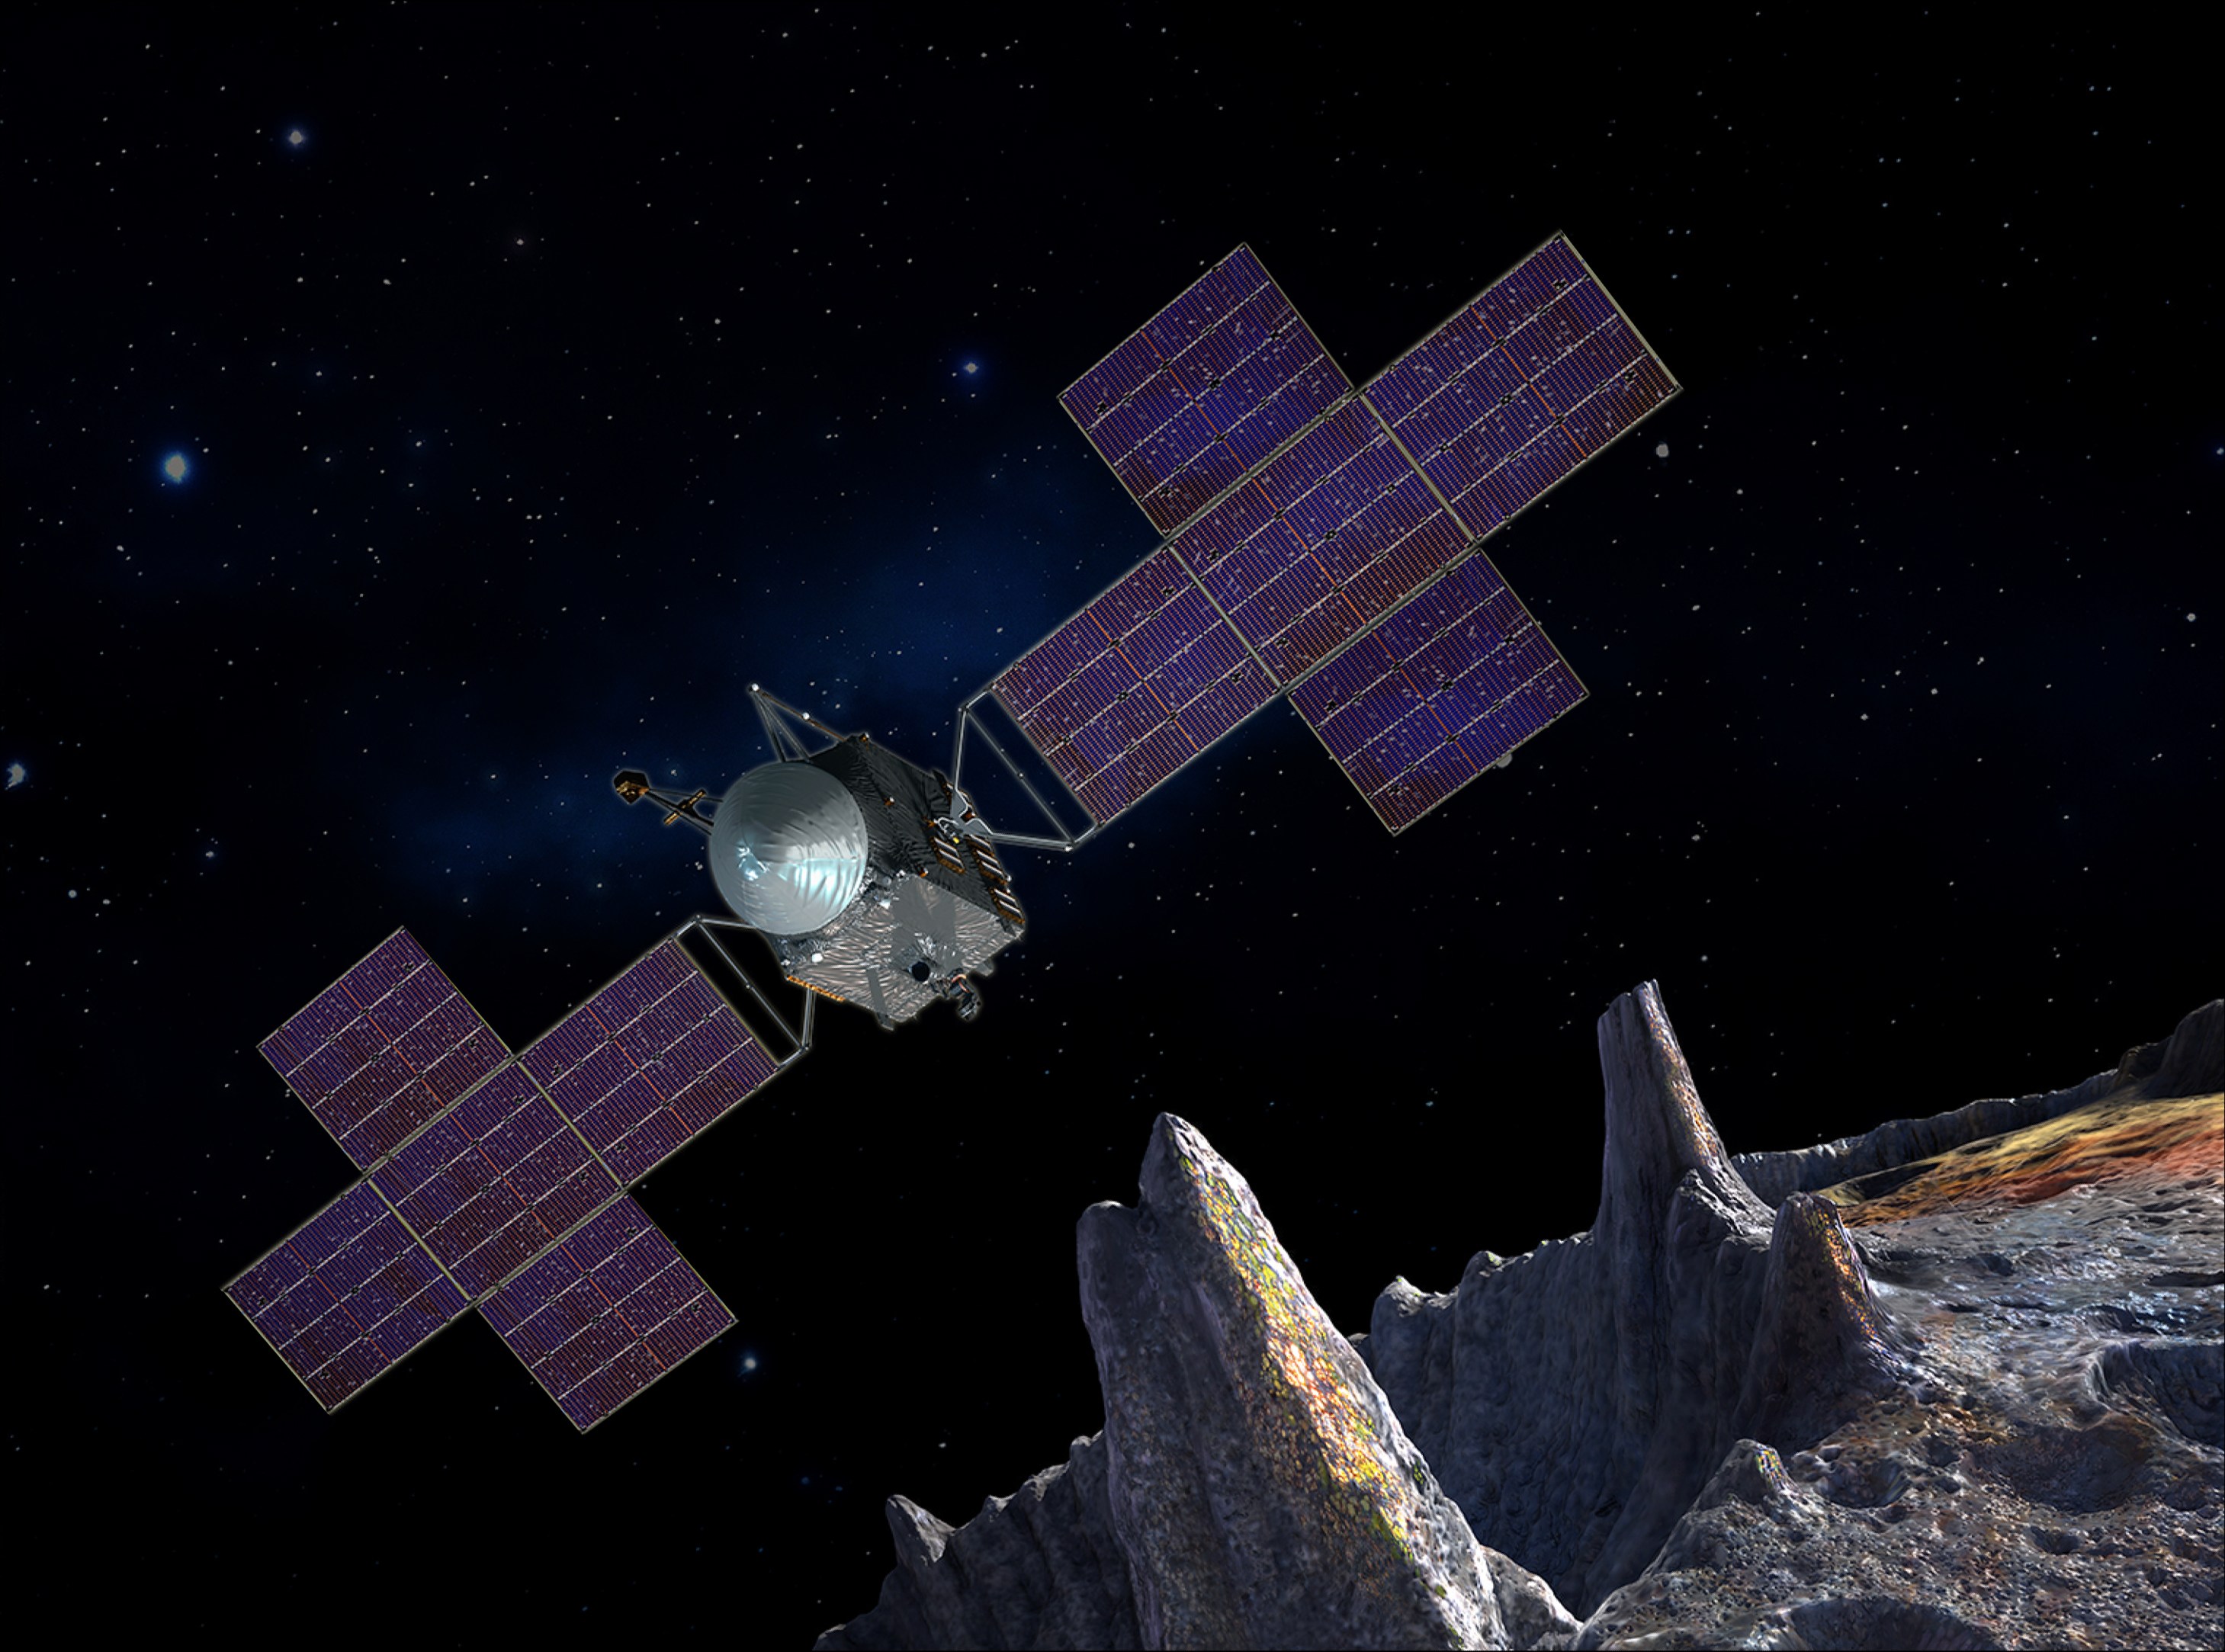

Artist’s Concept of Psyche Spacecraft with Five-Panel Array

This artist’s-concept illustration depicts the spacecraft of NASA’s Psyche mission near the mission’s target, the metal asteroid Psyche. The artwork was created in May 2017 to show the five-panel solar arrays planned for the spacecraft.

The spacecraft’s structure will include power and propulsion systems to travel to, and orbit, the asteroid. These systems will combine solar power with electric propulsion to carry the scientific instruments used to study the asteroid through space.

The mission plans launch in 2022 and arrival at Psyche, between the orbits of Mars and Jupiter, in 2026. This selected asteroid is made almost entirely of nickel-iron metal. It offers evidence about violent collisions that created Earth and other terrestrial planets.

Credit: NASA/JPL-Caltech/Arizona State Univ./Space Systems Loral/Peter Rubin